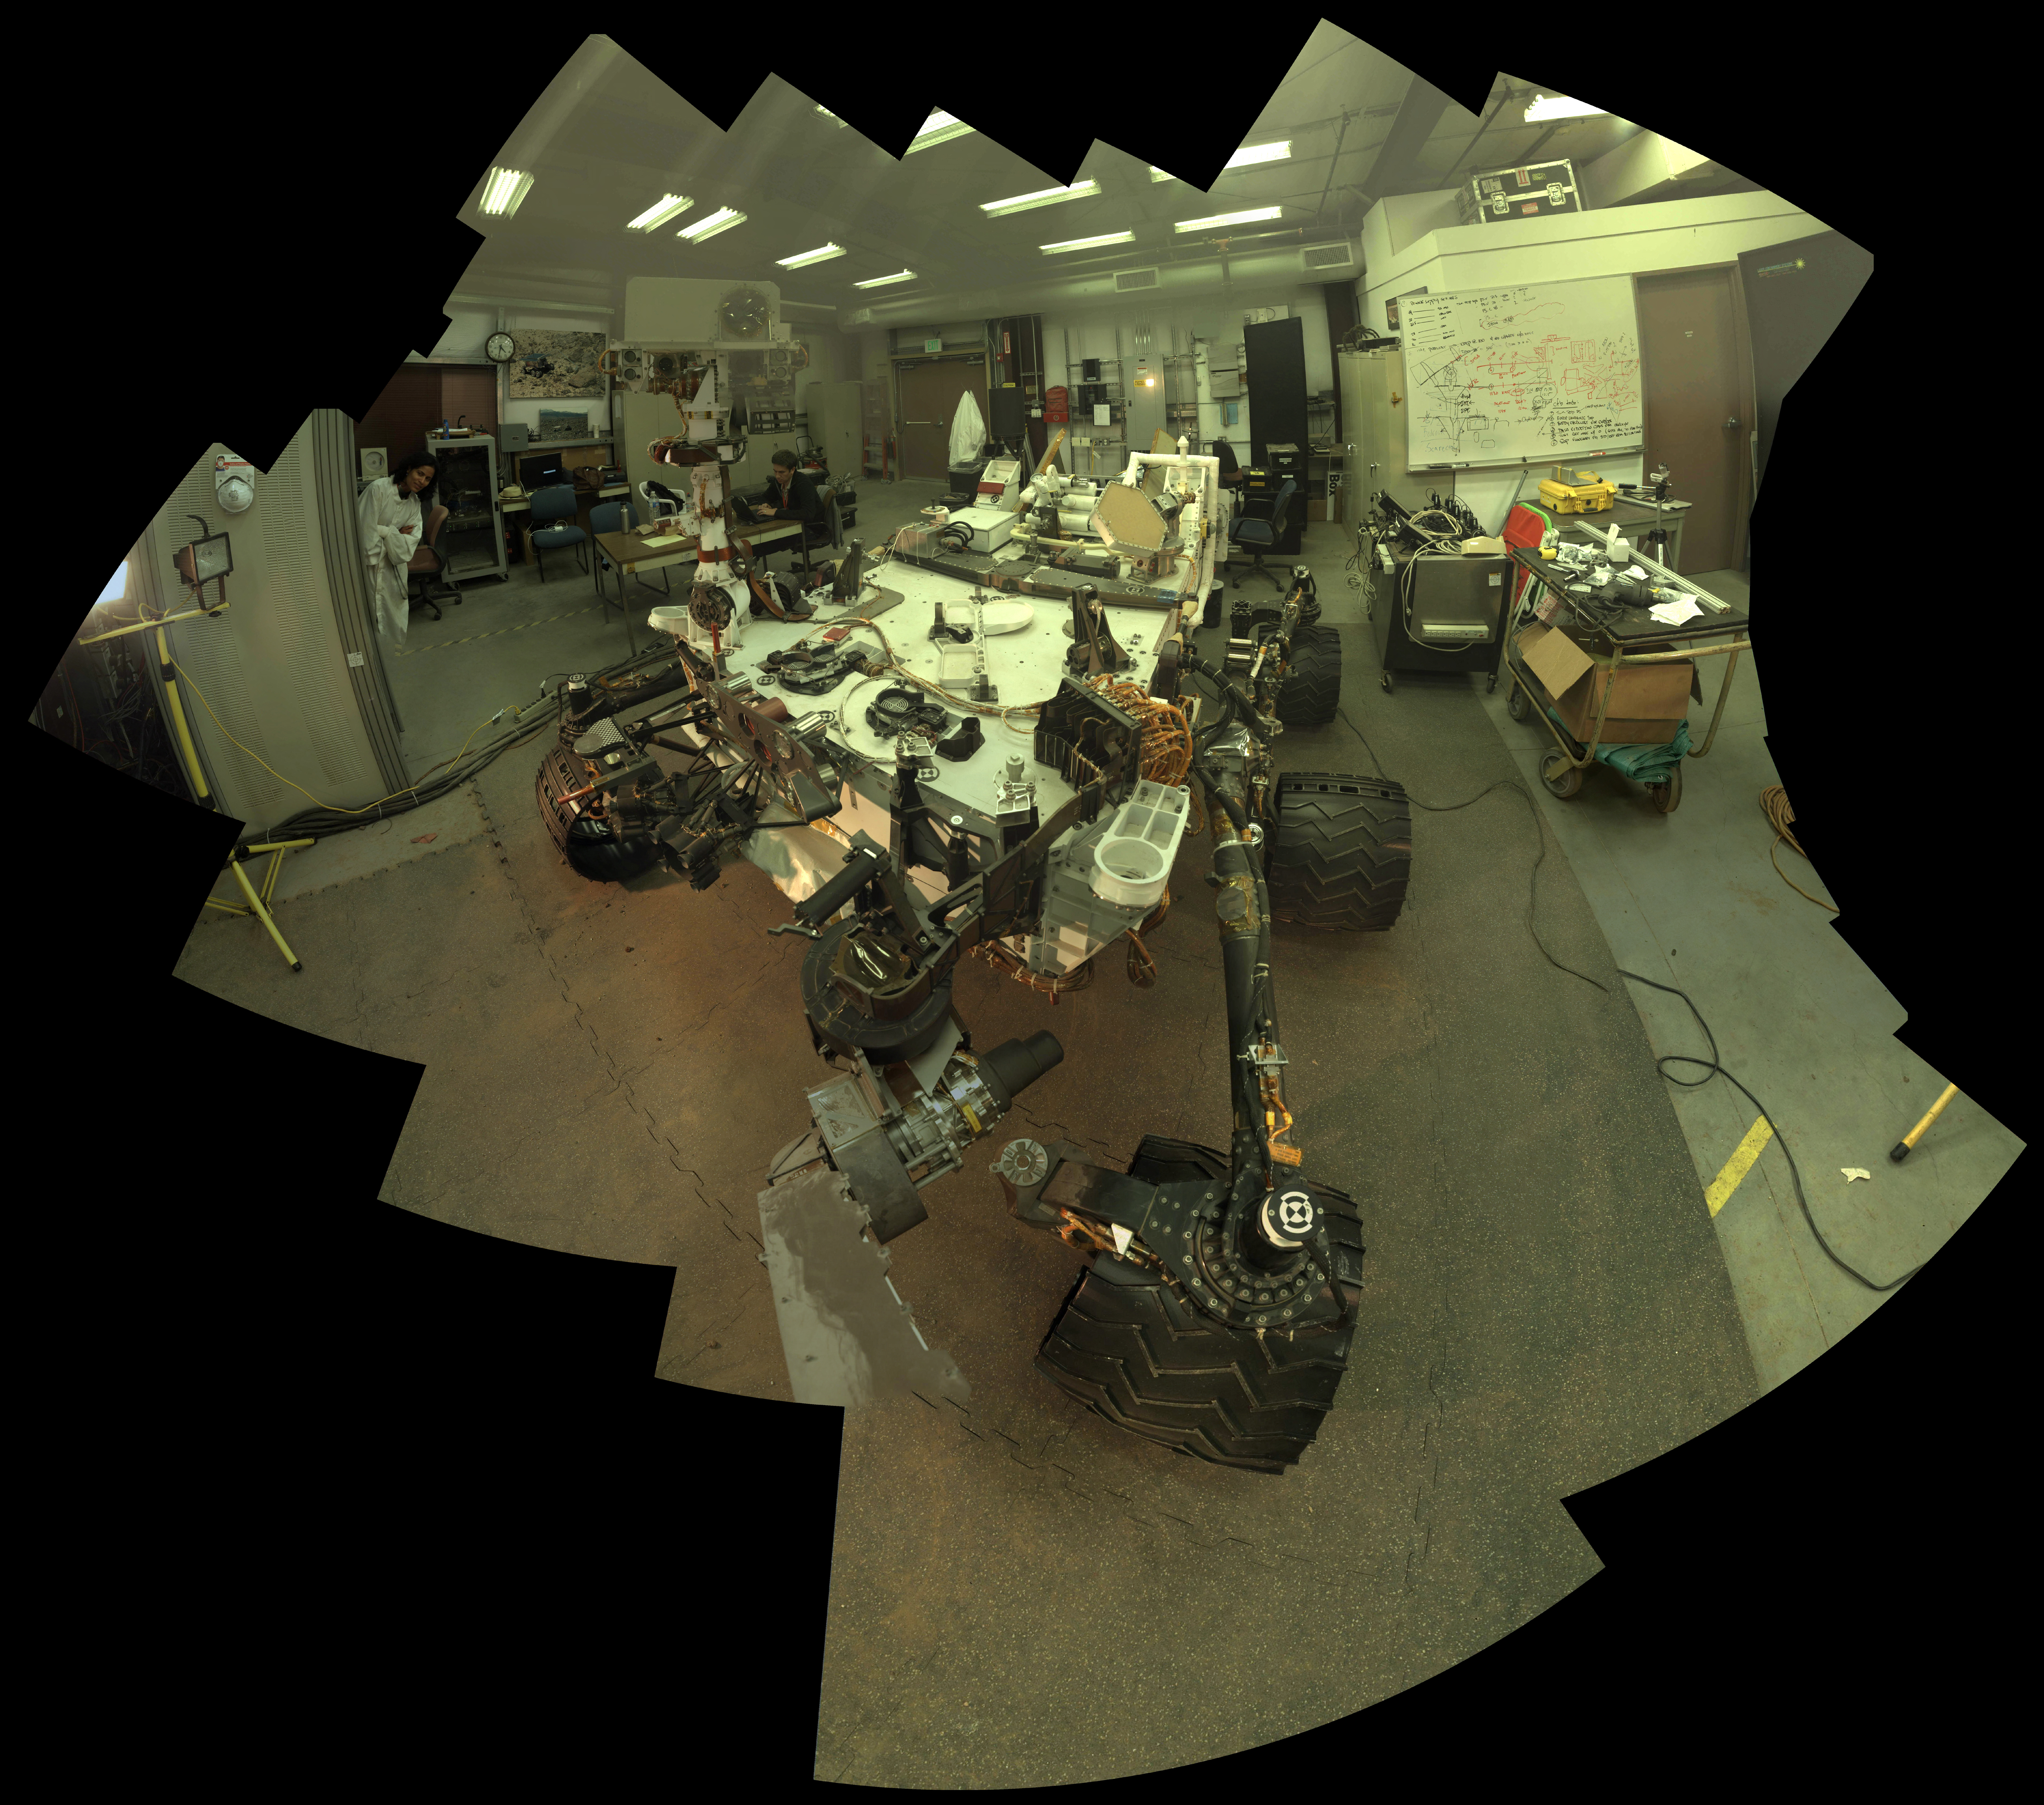

Self-Portrait of Curiosity’s ‘Stunt Double’

Camera and robotic-arm maneuvers for taking a self-portrait of the NASA Curiosity rover on Mars were checked first, at NASA’s Jet Propulsion Laboratory in Pasadena, Calif., using the main test rover for the Curiosity.

The Vehicle System Test Bed rover is the closest double in existence for Curiosity. The rover team typically uses this test rover at JPL to try new maneuvers before sending commands for those maneuvers to Curiosity. This self-portrait of the Vehicle System Test Bed rover inside JPL’s In Situ Instrument Laboratory resulted from doing that pre-testing of the commands for Curiosity’s self-portrait, which is online at PIA16457.

Curiosity used its Mars Hand Lens Imager (MAHLI) camera, mounted on a turret at the end of its arm, for the self-portrait. The test rover used an engineering model of MAHLI. The rover’s arm, about 7 feet (2.1 meters) long, does not appear in the image. It was positioned out of the shot in the images or portions of images used in the mosaic.

Malin Space Science Systems, San Diego, developed, built and operates MAHLI and the MAHLI engineering model. NASA’s Jet Propulsion Laboratory, Pasadena, Calif., manages the Mars Science Laboratory Project and the mission’s Curiosity rover for NASA’s Science Mission Directorate in Washington. Curiosity and the mission’s Vehicle System Test Bed rover were designed and built at JPL, a division of the California Institute of Technology in Pasadena.

For more about NASA’s Curiosity mission, visit: http://www.jpl.nasa.gov/msl, http://www.nasa.gov/mars, and http://mars.jpl.nasa.gov/msl.

Photojournal Note: Also available is the full resolution TIFF file PIA16458_full.tif. This file may be too large to view from a browser; it can be downloaded onto your desktop by right-clicking on the previous links and viewed with image viewing software.

Credit: NASA/JPL-Caltech/MSSS